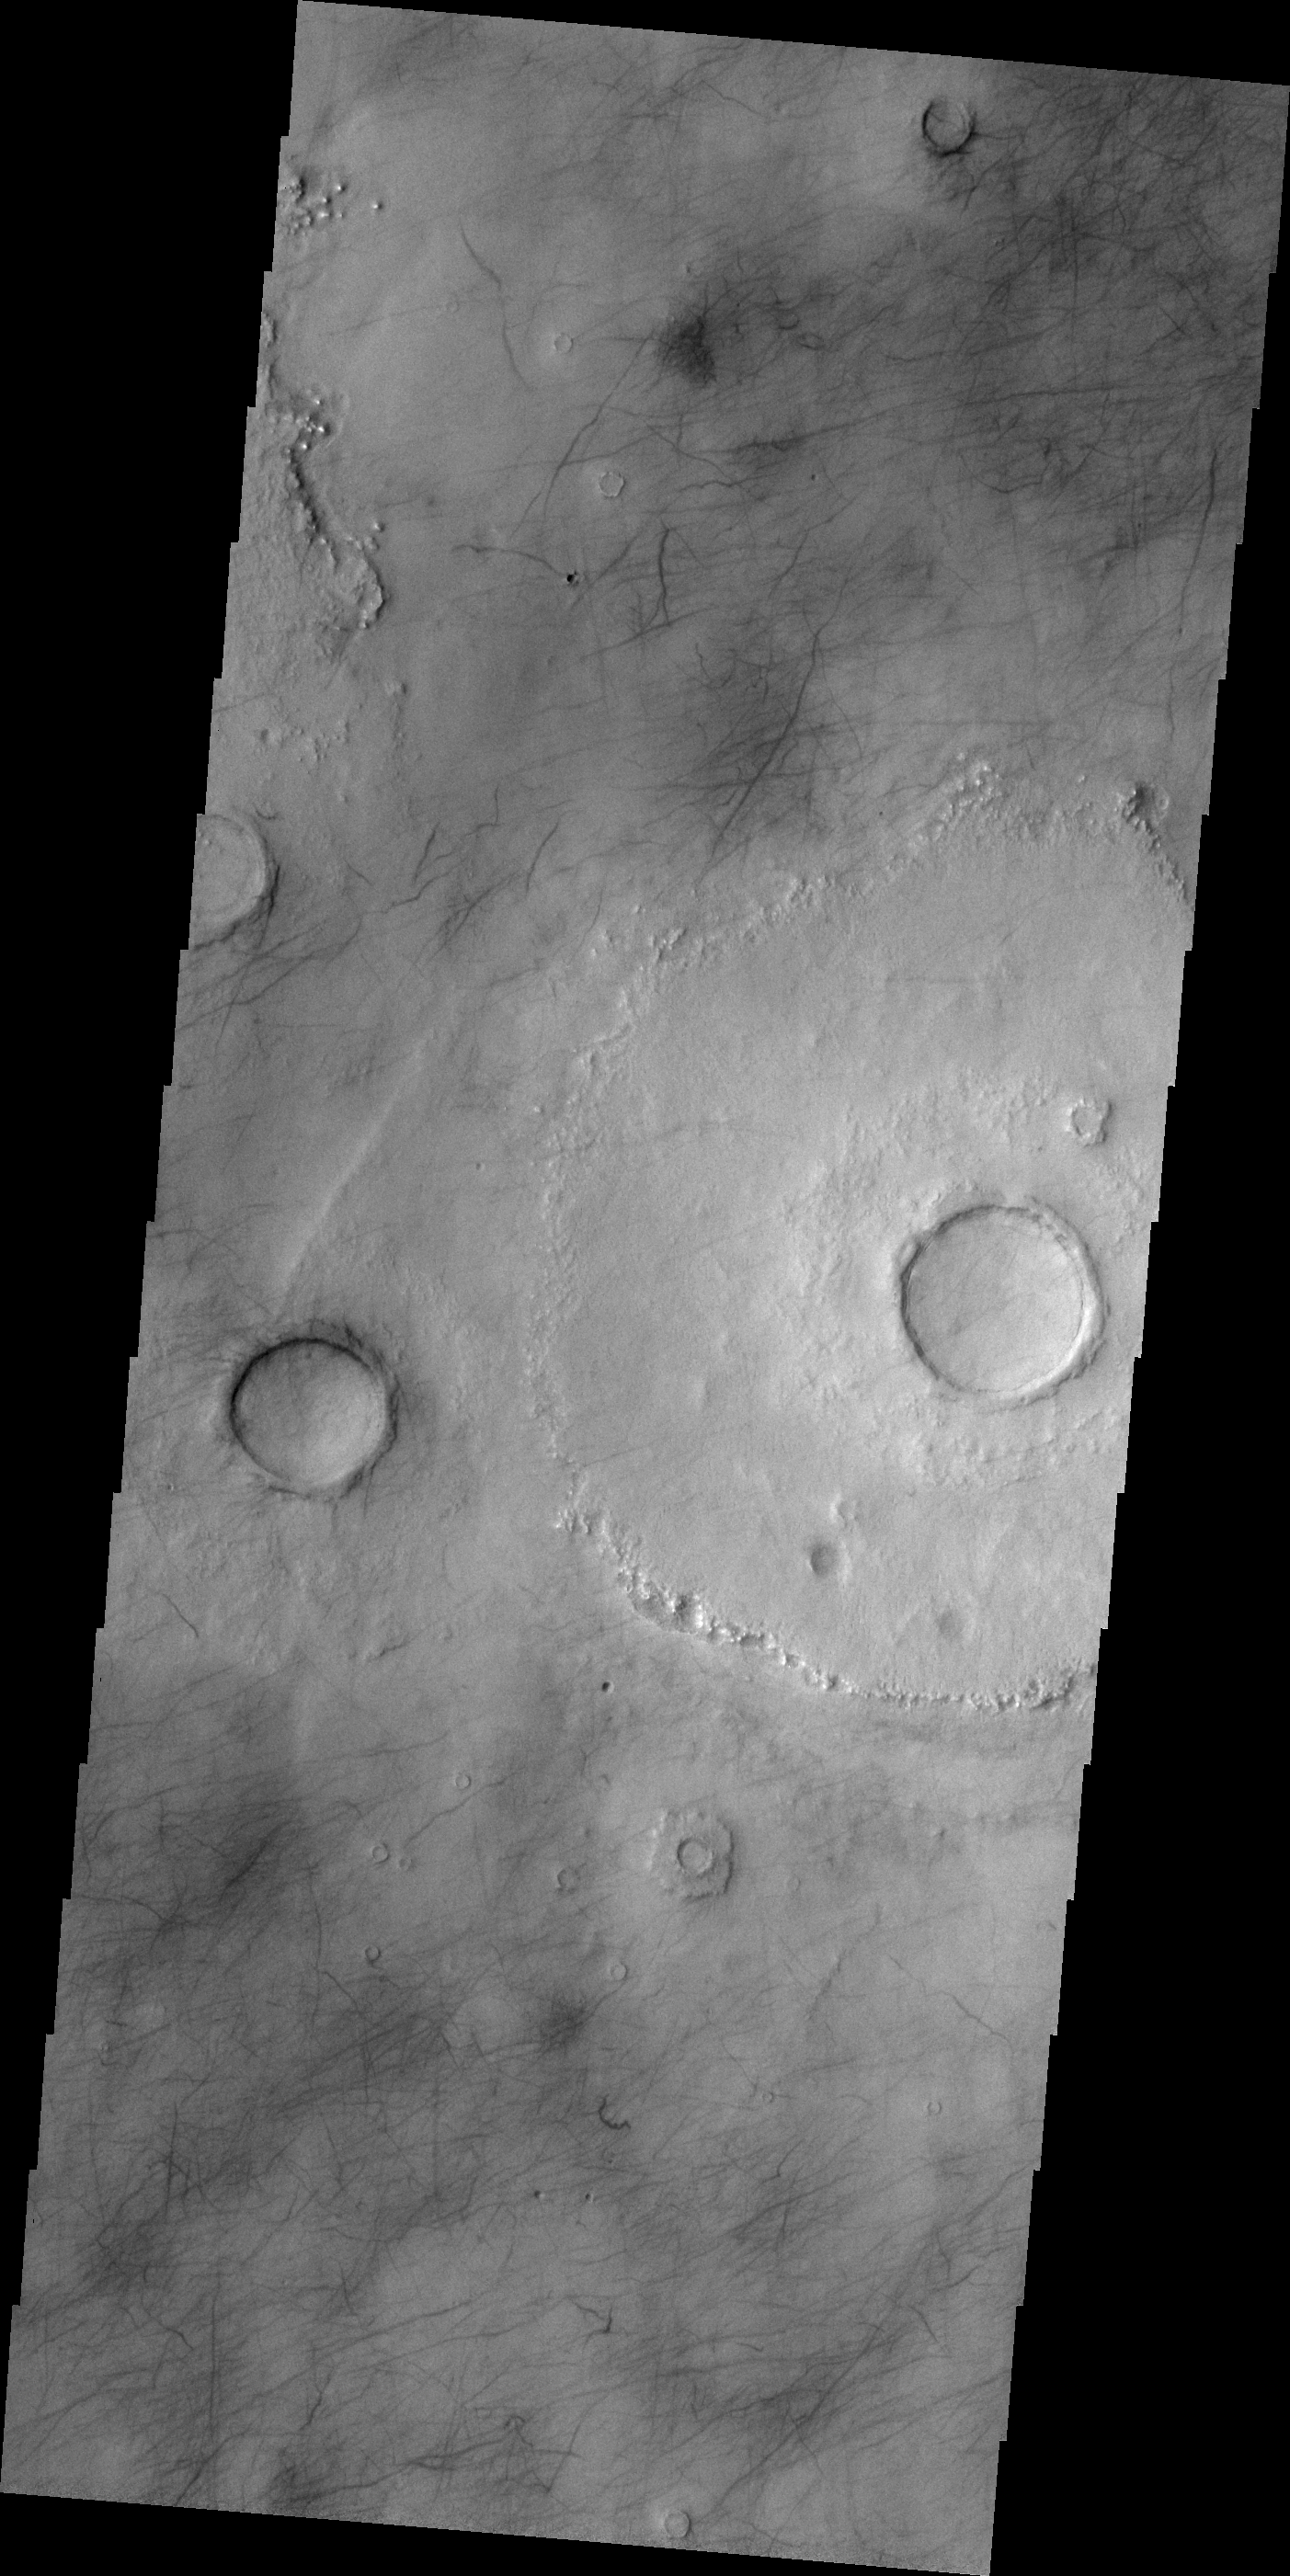

Northern Plains

Dark markings mar the surface of Mars’ northern plains. While many may be the tracks of dust devils, some marks may be narrow fractures.

Credit: NASA/JPL/ASU